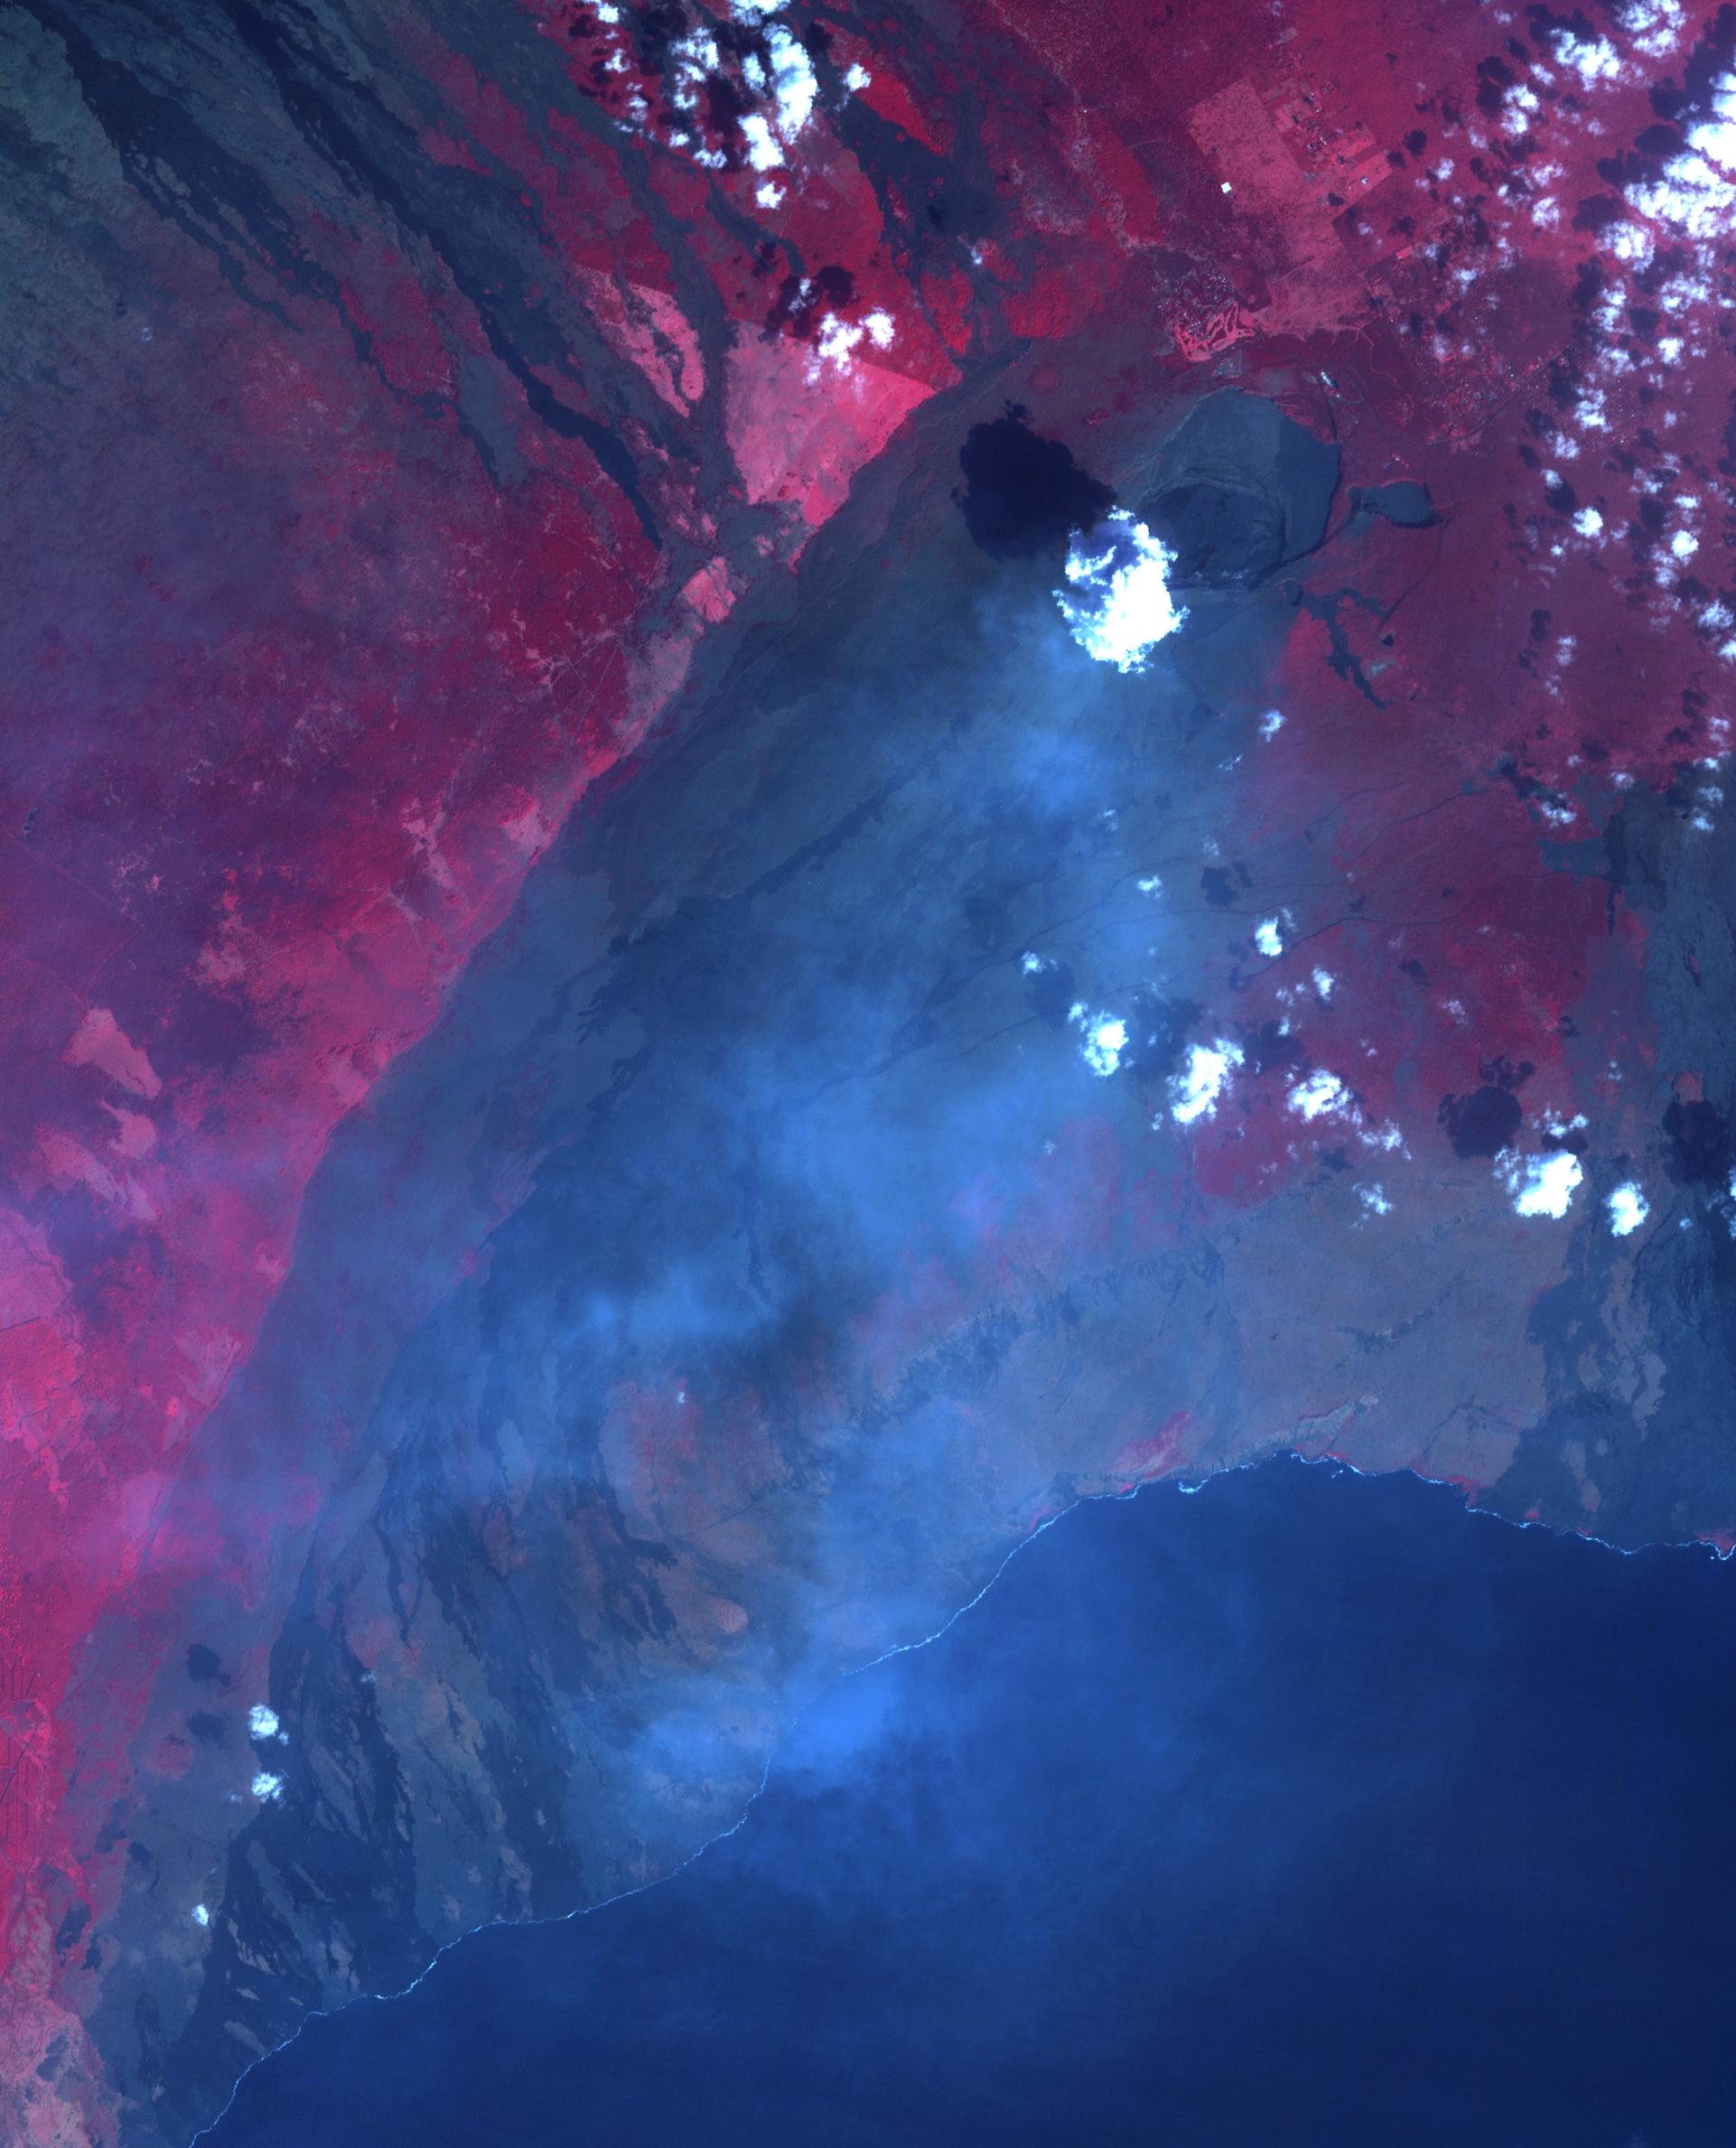

Halemaumau, Kilauea Hawaii

On January 18, ASTER captured this image of the continuing eruption of Kilauea volcano, Hawaii. Lava fountains in Halemaumau crater (top center of image) reached 50 m high, with a nearly vertical eruption plume. Winds carried the blue-gray plume to the south to the ocean. The TROPOMI satellite instrument detected this as a huge SO2 plume the day before. Vegetation is displayed in shades of red. The image covers an area of 38.7 by 45.8 km, and is located at 19.4 degrees north, 155.3 degrees west.

With its 14 spectral bands from the visible to the thermal infrared wavelength region and its high spatial resolution of about 50 to 300 feet (15 to 90 meters), ASTER images Earth to map and monitor the changing surface of our planet. ASTER is one of five Earth-observing instruments launched Dec. 18, 1999, on Terra. The instrument was built by Japan’s Ministry of Economy, Trade and Industry. A joint U.S./Japan science team is responsible for validation and calibration of the instrument and data products.

The broad spectral coverage and high spectral resolution of ASTER provides scientists in numerous disciplines with critical information for surface mapping and monitoring of dynamic conditions and temporal change. Example applications are monitoring glacial advances and retreats; monitoring potentially active volcanoes; identifying crop stress; determining cloud morphology and physical properties; wetlands evaluation; thermal pollution monitoring; coral reef degradation; surface temperature mapping of soils and geology; and measuring surface heat balance.

The U.S. science team is located at NASA’s Jet Propulsion Laboratory in Pasadena, Calif. The Terra mission is part of NASA’s Science Mission Directorate, Washington.

Credit: NASA/METI/AIST/Japan Space Systems, and U.S./Japan ASTER Science Team